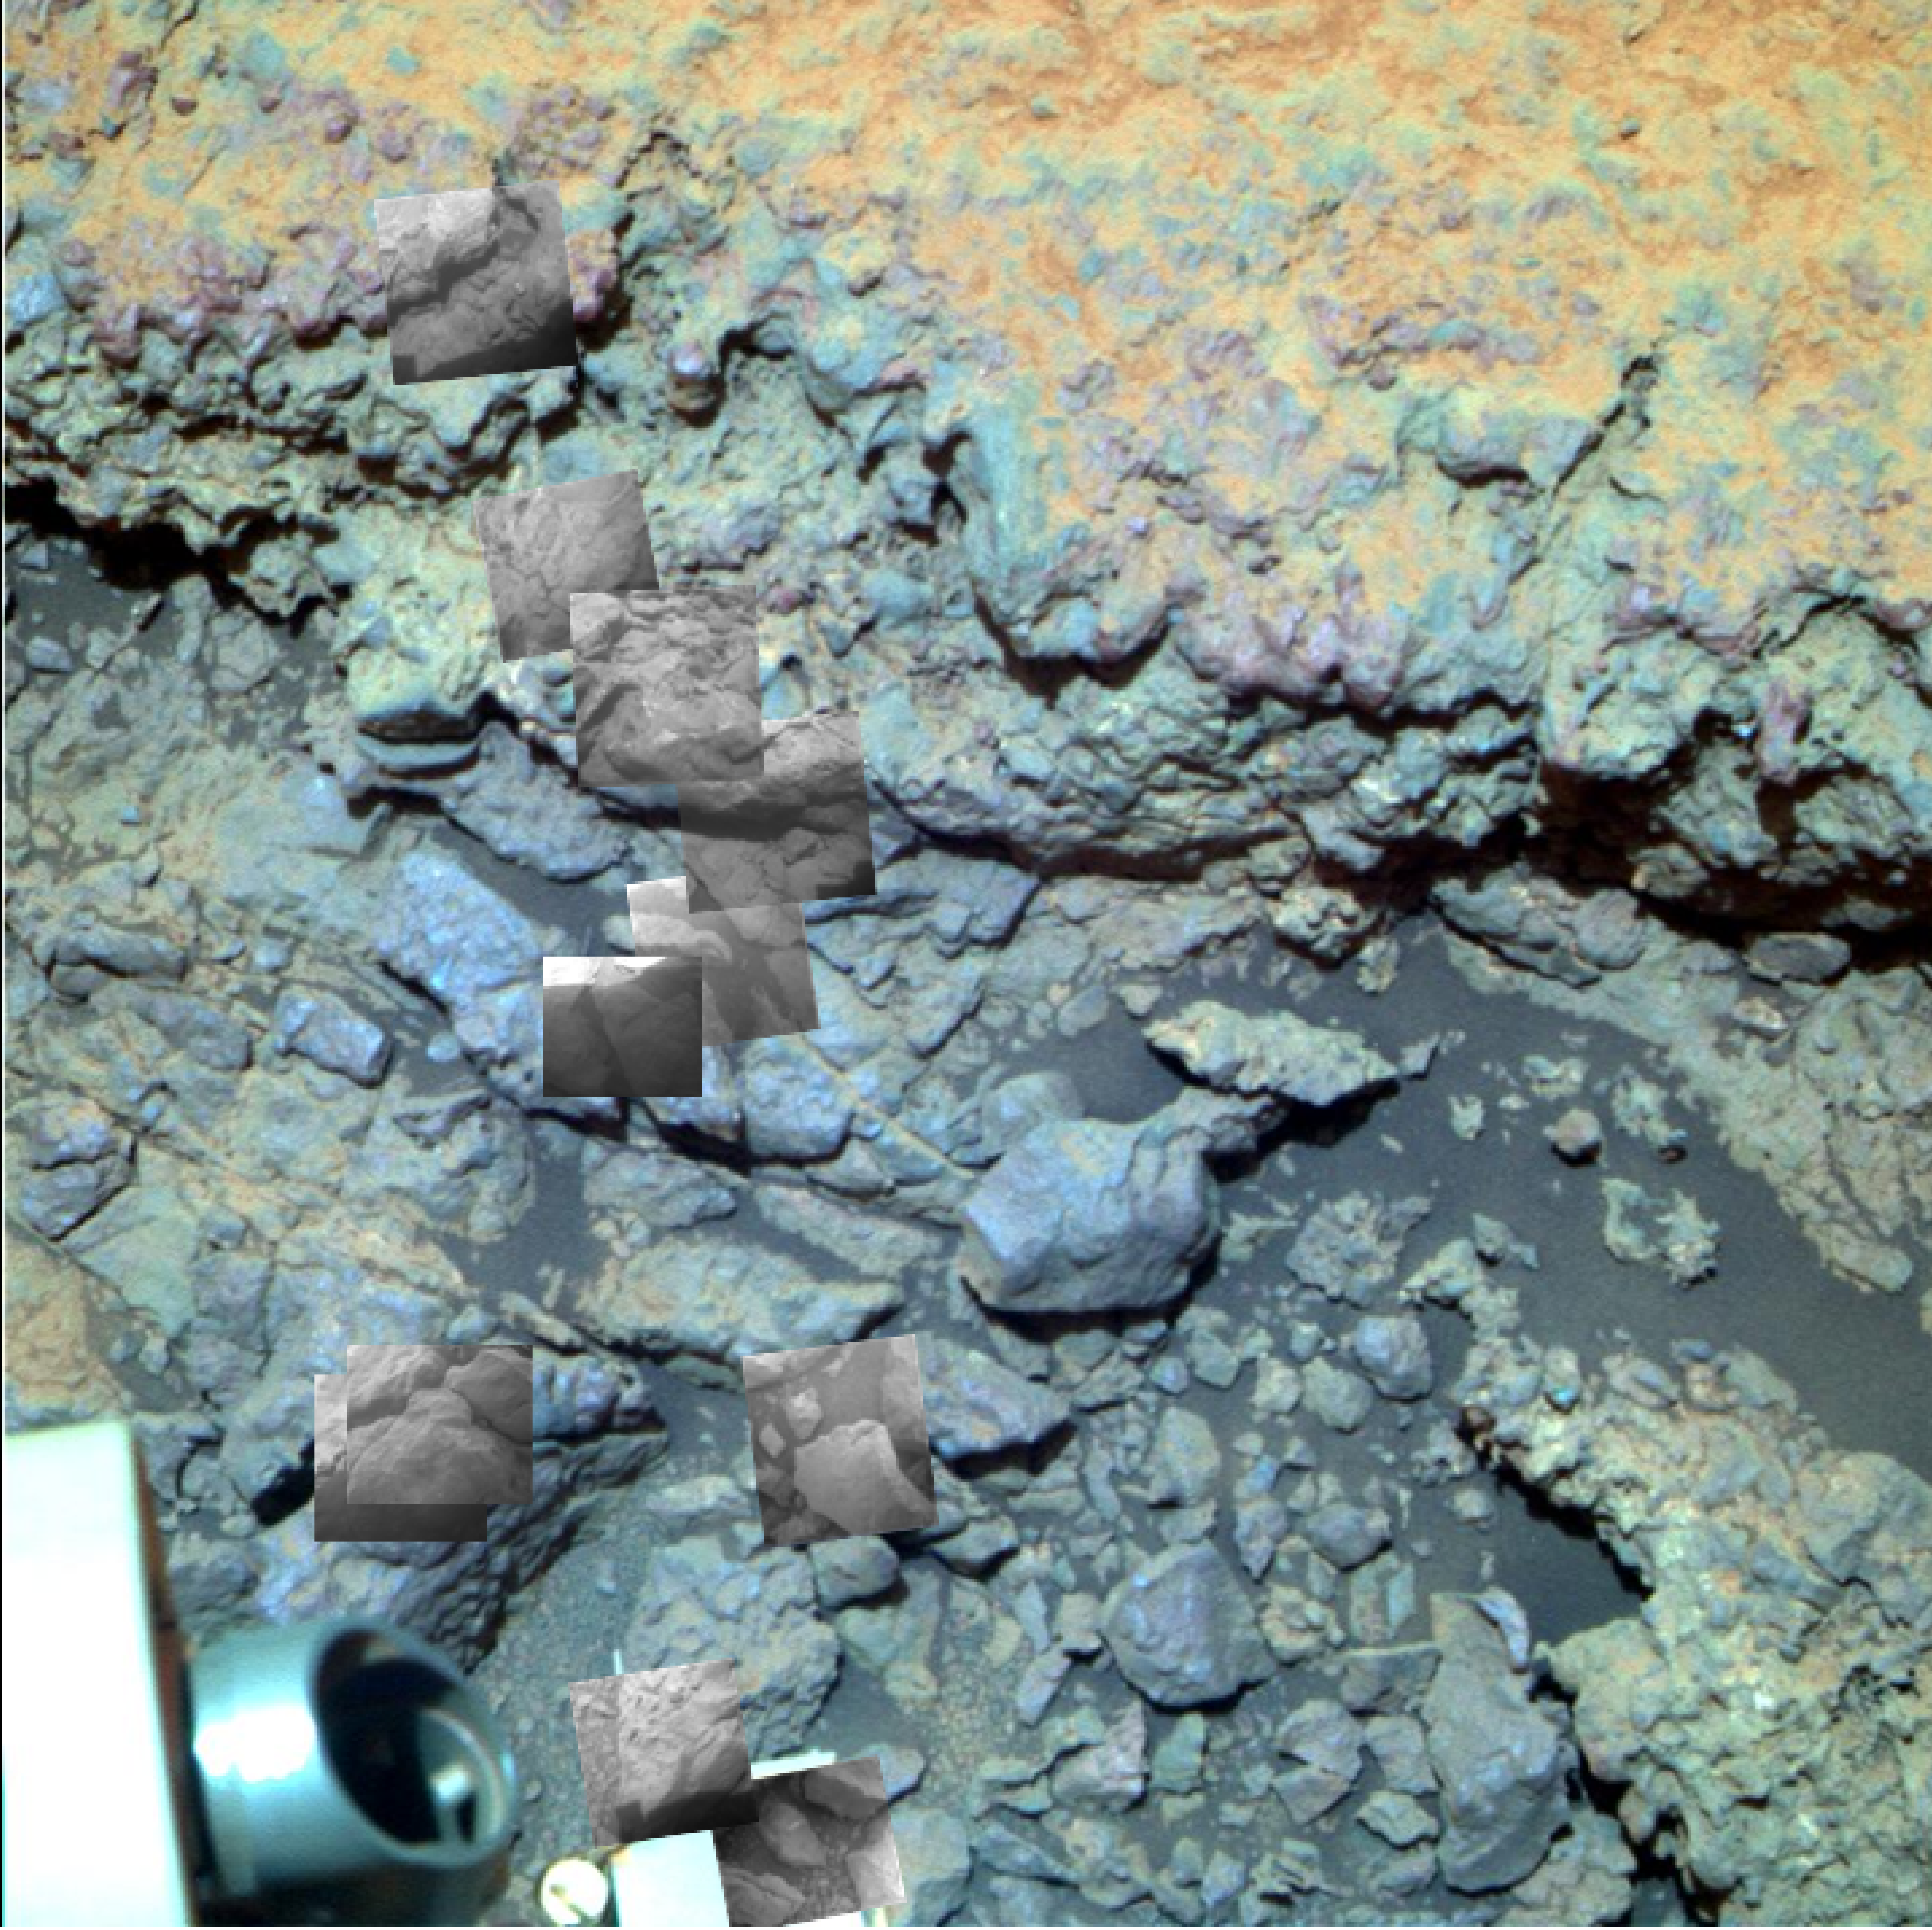

Locations of Microscopic Imager Observations on ‘Tisdale 2’

Annotated version

This image overlays “thumbnail” images taken by the Mars rover Opportunity’s microscopic imager onto a false-color image from the rover’s panoramic camera. The combination shows locations of the microscopic imager’s observations on a rock informally named “Tisdale 2.”

Tisdale 2 was the first rock examined in detail by Opportunity following the rover’s arrival at the rim of Endeavour crater. The rover made a series of observations by its microscopic imager and composition measurements by its alpha particle X-ray spectrometer from the top to the bottom of Tisdale 2. The rock is about 12 inches (30 centimeters) tall. The observation targets on it are designated by the informal name “Timmins 1” and by letters A through I.

Credit: NASA/JPL-Caltech/Cornell/ASU/USGS/JHUAPL